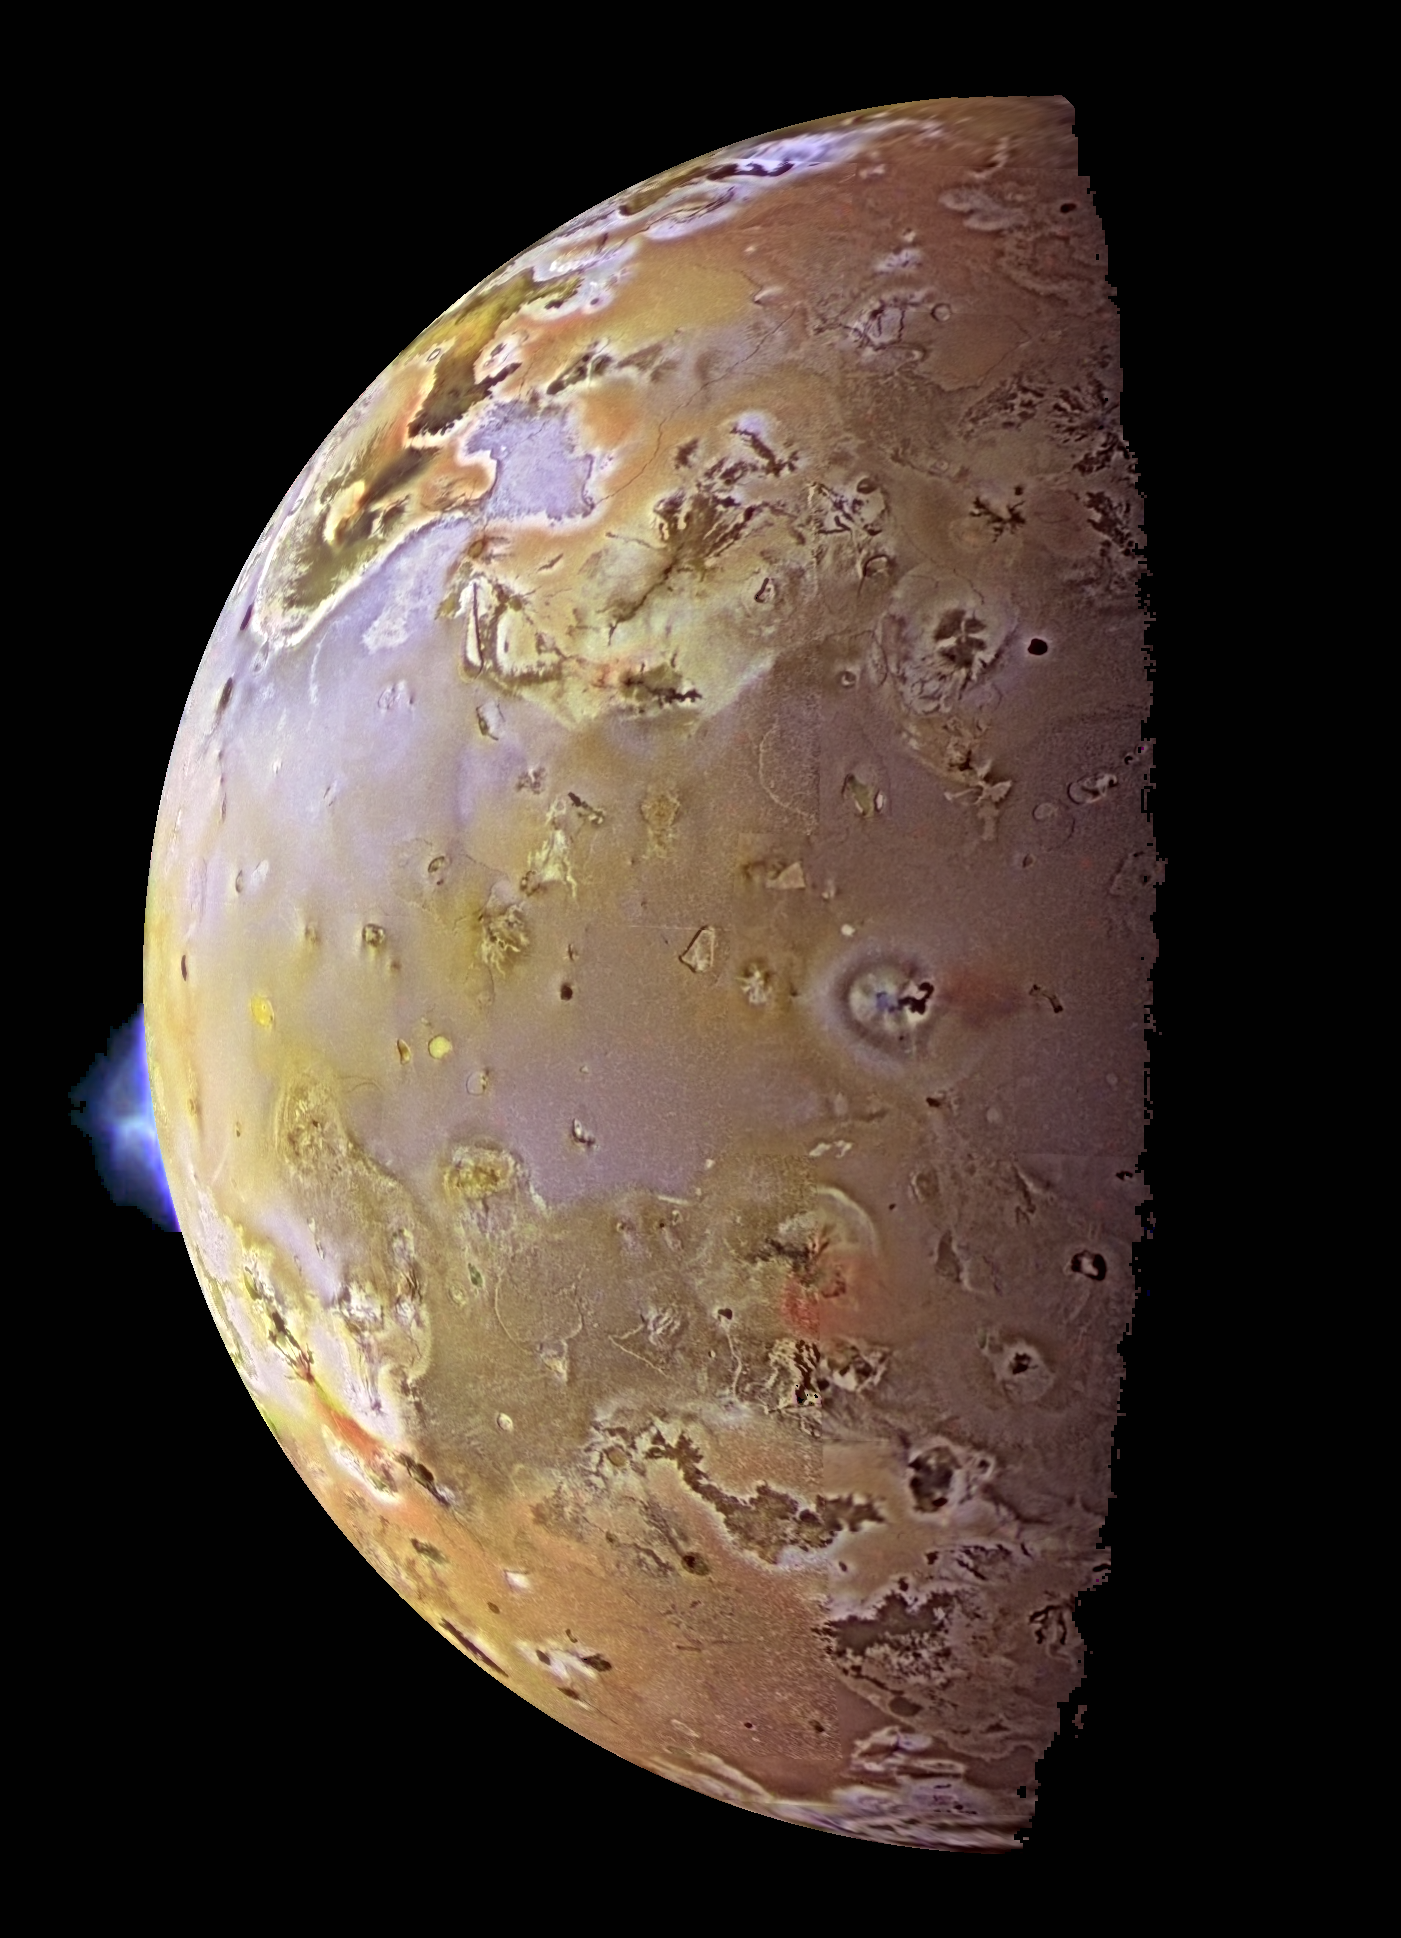

Color Mosaic and Active Volcanic Plumes on Io

This color image, acquired during Galileo’s ninth orbit (C9) around Jupiter, shows two volcanic plumes on Io. One plume was captured on the bright limb or edge of the moon, erupting over a caldera (volcanic depression) named Pillan Patera. The plume seen by Galileo is 140 kilometers (86 miles) high, and was also detected by the Hubble Space Telescope. The Galileo spacecraft will pass almost directly over Pillan Patera in 1999 at a range of only 600 (373 miles). The second plume, seen near the terminator, the boundary between day and night, is called Prometheus after the Greek fire god). The shadow of the airborne plume can be seen extending to the right of the eruption vent. (The vent is near the center of the bright and dark rings). Plumes on Io have a blue color, so the plume shadow is reddish. The Prometheus plume can be seen in every Galileo image with the appropriate geometry, as well as every such Voyager image acquired in 1979. It is possible that this plume has been continuously active for more than 18 years. In contrast, a plume has never been seen at Pillan Patera prior to the recent Galileo and HST images.

Color images from orbit C9 have been merged with a high resolution mosaic of images acquired in various orbits to enhance the surface detail. PIA00703 is another version of this image which also includes detailed insets of the plumes.

North is to the top of the picture. The resolution is about 2 kilometers (1.2 miles) per picture element. This composite uses images taken with the green, violet, and near-infrared filters of the Solid State Imaging (CCD) system on NASA’s Galileo spacecraft. The C9 images were obtained on June 28, 1997 at a range of more than 600,000 kilometers (372, 000 miles).

The Jet Propulsion Laboratory, Pasadena, CA manages the Galileo mission for NASA’s Office of Space Science, Washington, DC. JPL is an operating division of California Institute of Technology (Caltech).

Credit: NASA/JPL/University of Arizona